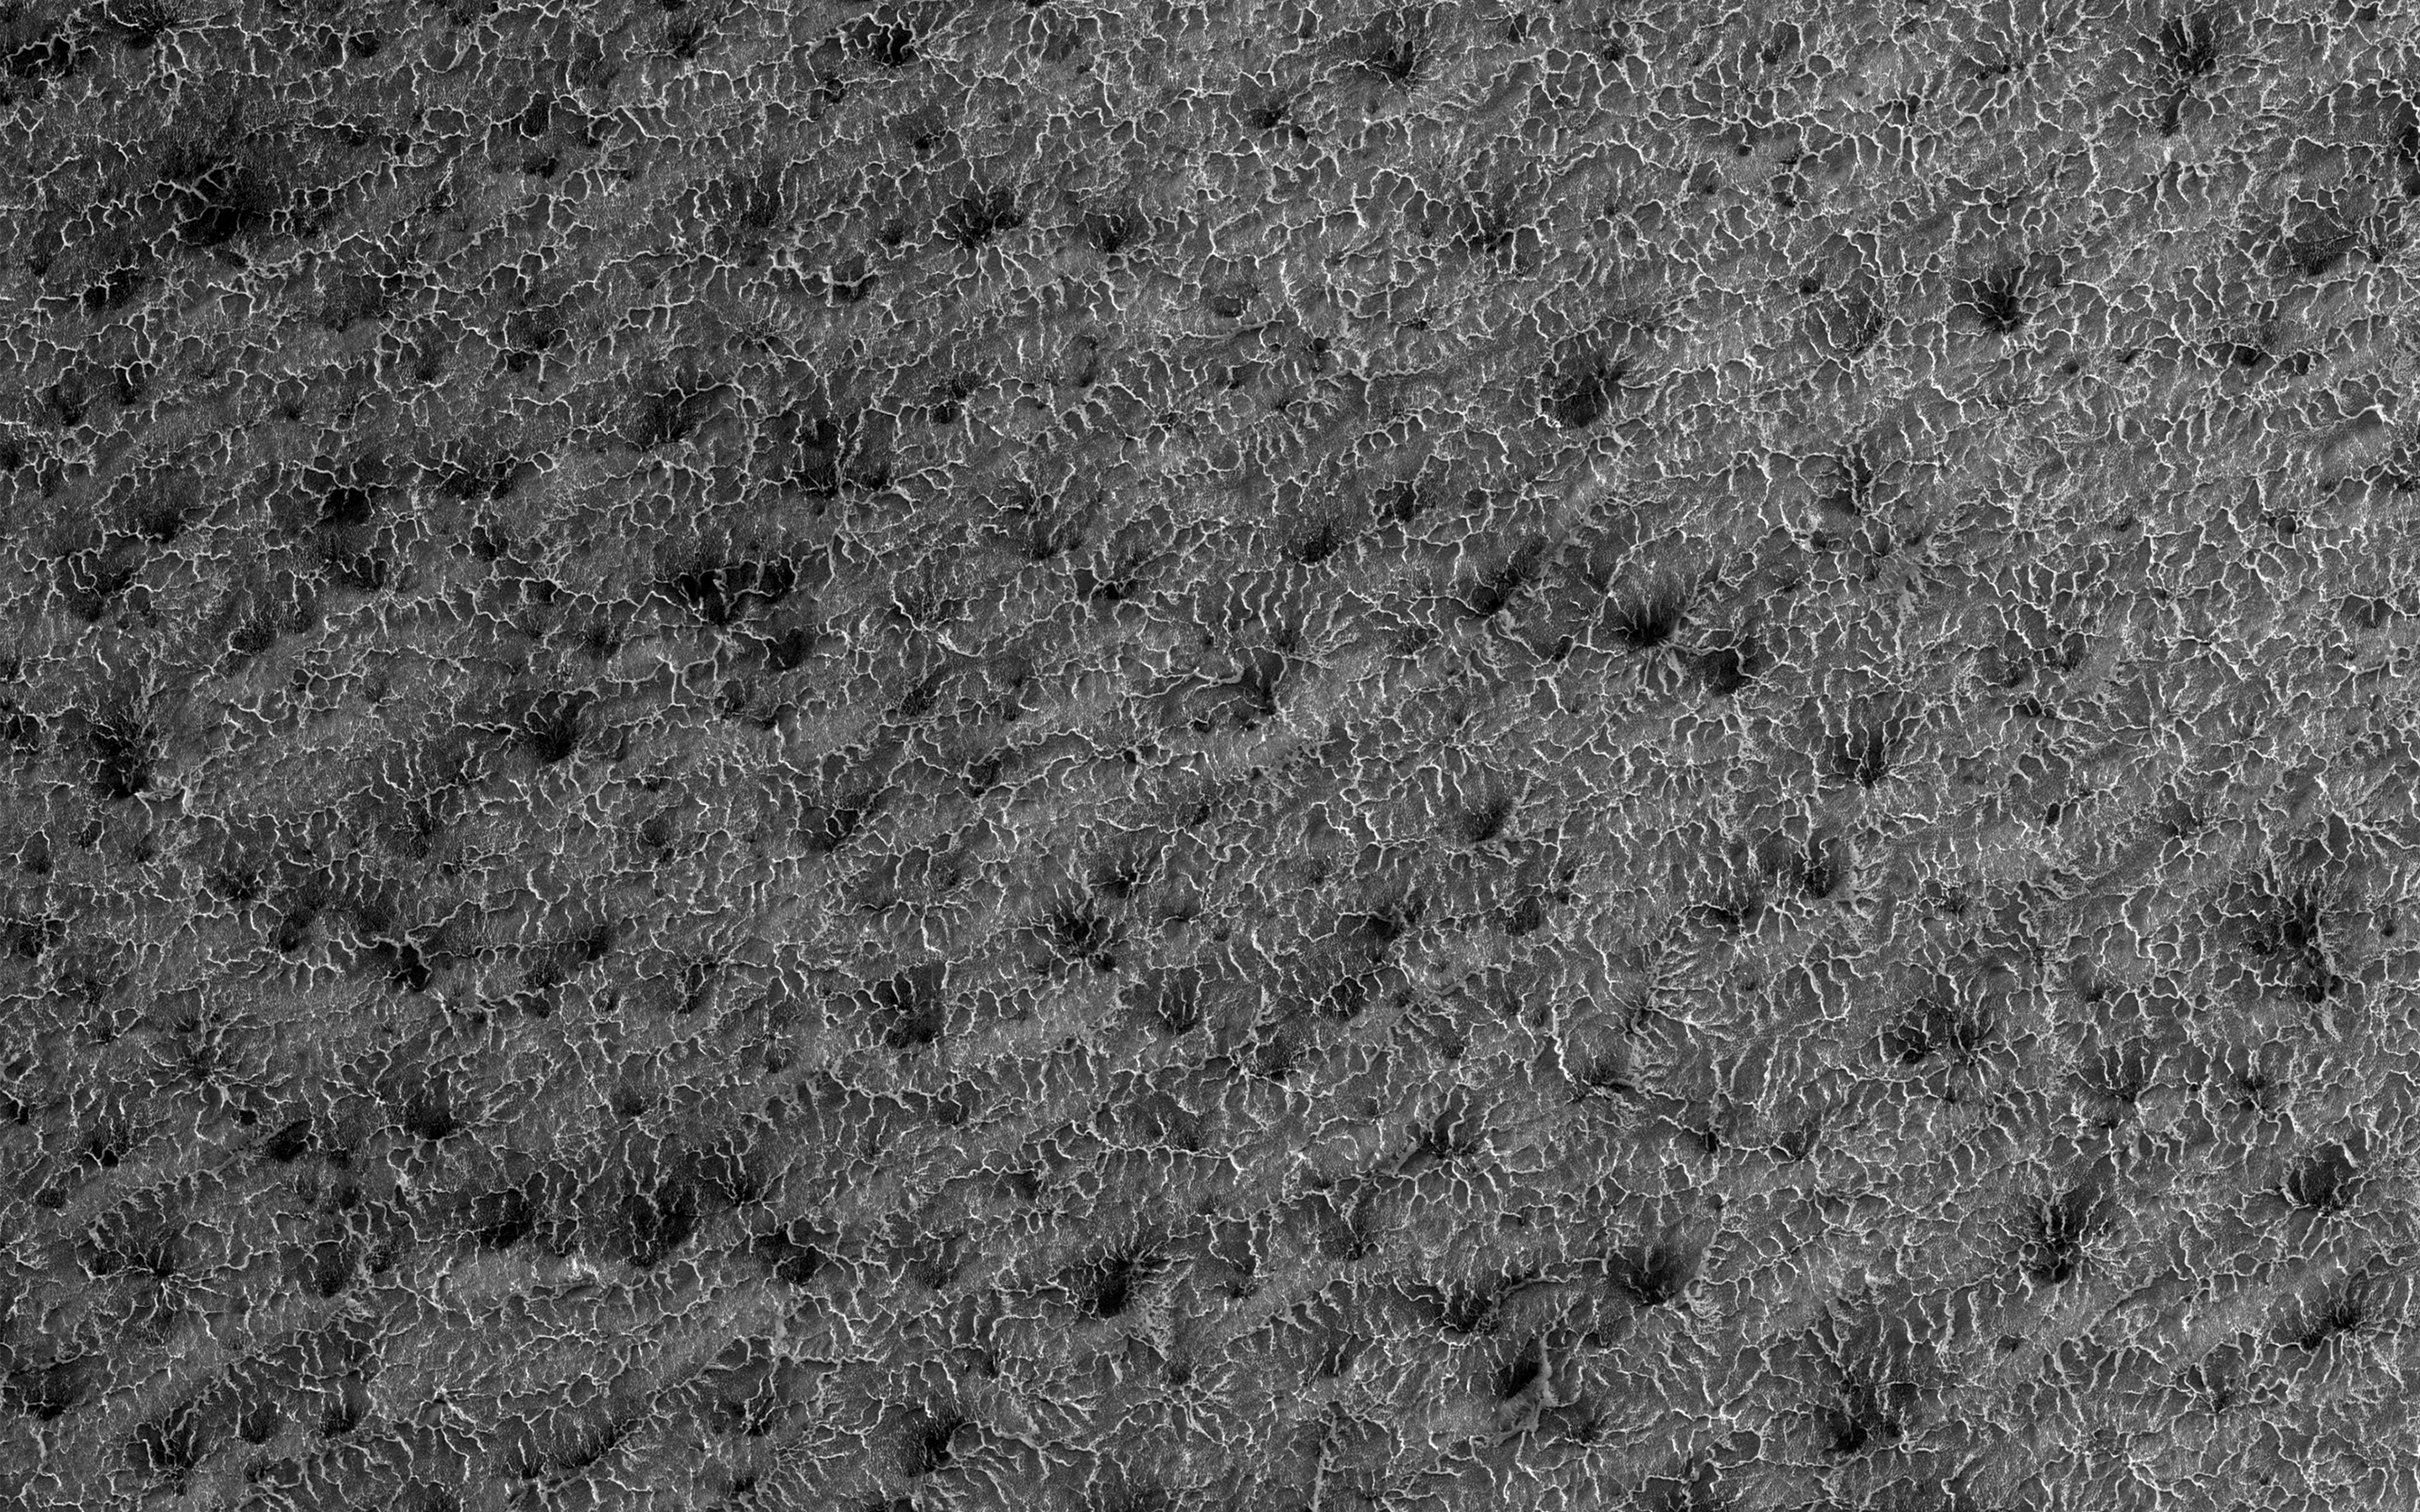

Lace on Mars

Some seasonal ice on Mars is transparent so that the sunlight penetrates to the bottom of the ice. Heat from this sunlight can turn the ice directly into a gas in a process called sublimation and this gas can scour channels in the loose dirt under the ice.

Channels formed by sublimation of a layer of seasonal dry ice are so dense in this area that they look like lace. Gas flow erodes channels as it escapes to the surface of the overlying seasonal ice layer seeking the path of least resistance.

The University of Arizona, Tucson, operates HiRISE, which was built by Ball Aerospace & Technologies Corp., Boulder, Colo. NASA’s Jet Propulsion Laboratory, a division of Caltech in Pasadena, California, manages the Mars Reconnaissance Orbiter Project for NASA’s Science Mission Directorate, Washington.

Credit: NASA/JPL-Caltech/Univ. of Arizona